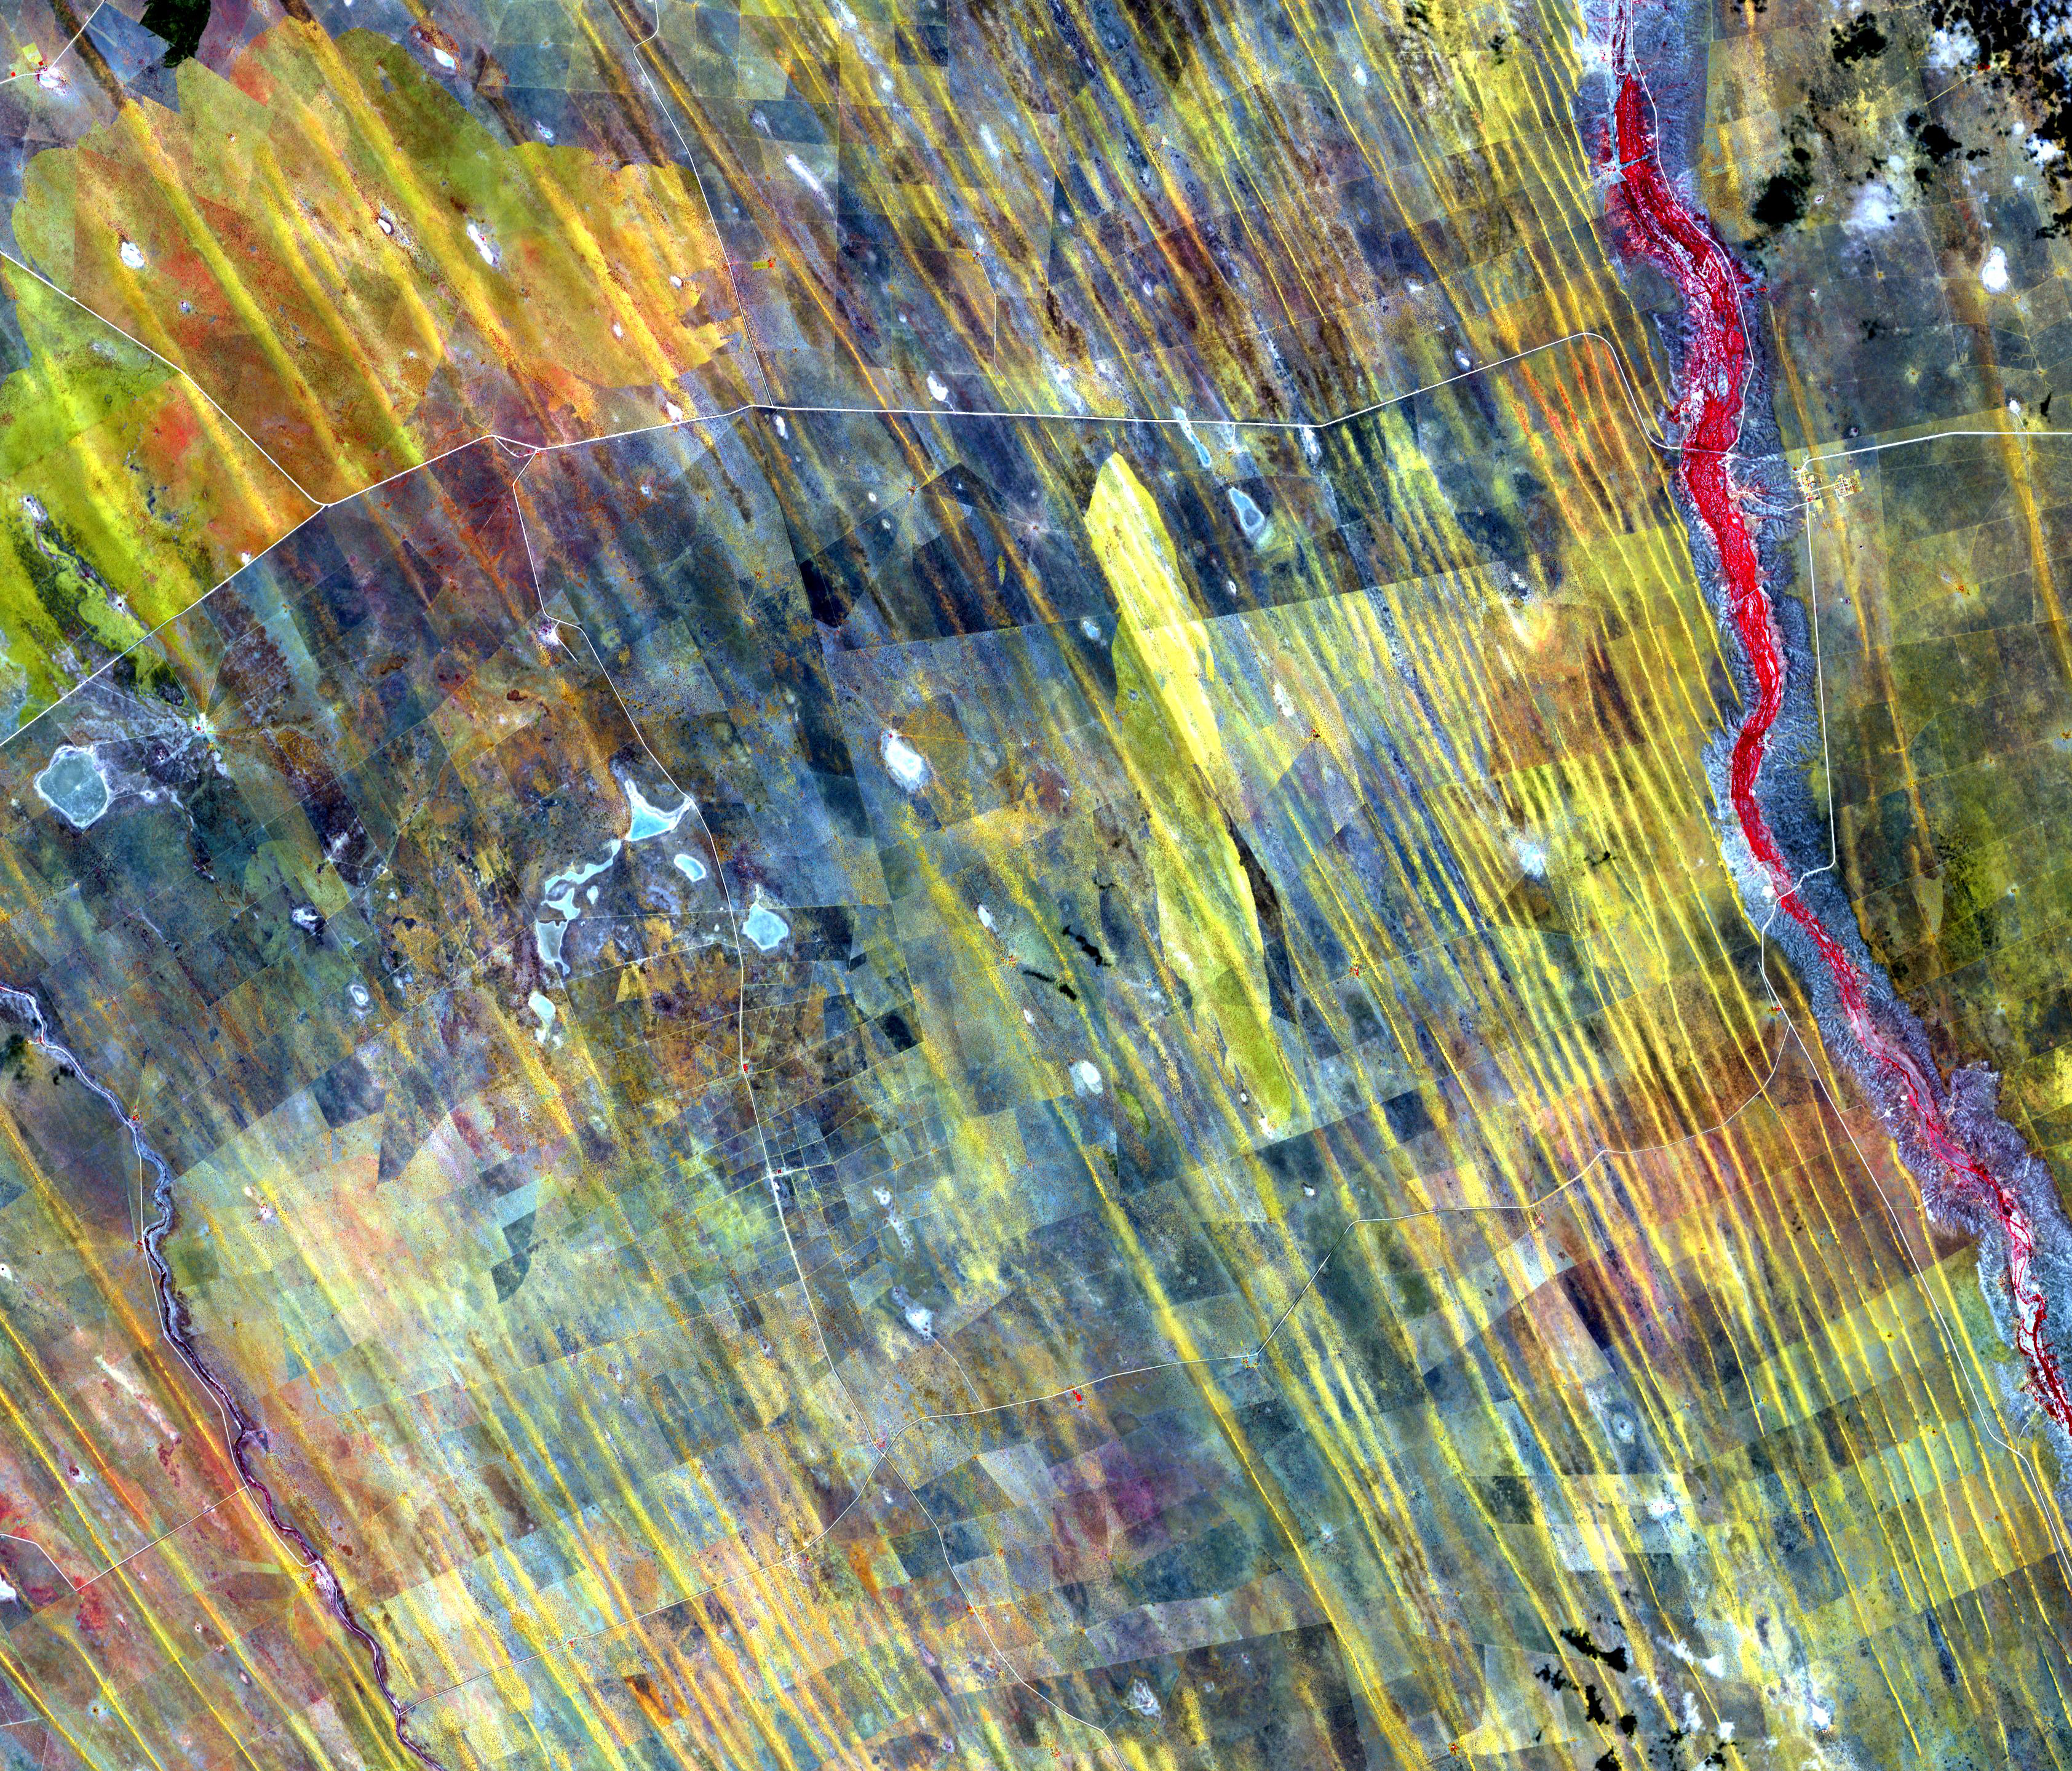

Namibia Dunes

In central Namibia are long straight dunes along the western edge of the Kalahari Desert. Farmers and ranchers wage a constant losing battle with the sand dunes that cover once fertile lands. The image was acquired January 4, 2012, covers an area of 43.2 by 50.1 km, and is located at 23.5 degrees south, 18.7 degrees east.

With its 14 spectral bands from the visible to the thermal infrared wavelength region and its high spatial resolution of about 50 to 300 feet (15 to 90 meters), ASTER images Earth to map and monitor the changing surface of our planet. ASTER is one of five Earth-observing instruments launched Dec. 18, 1999, on Terra. The instrument was built by Japan’s Ministry of Economy, Trade and Industry. A joint U.S./Japan science team is responsible for validation and calibration of the instrument and data products.

The broad spectral coverage and high spectral resolution of ASTER provides scientists in numerous disciplines with critical information for surface mapping and monitoring of dynamic conditions and temporal change. Example applications are monitoring glacial advances and retreats; monitoring potentially active volcanoes; identifying crop stress; determining cloud morphology and physical properties; wetlands evaluation; thermal pollution monitoring; coral reef degradation; surface temperature mapping of soils and geology; and measuring surface heat balance.

The U.S. science team is located at NASA’s Jet Propulsion Laboratory in Pasadena, Calif. The Terra mission is part of NASA’s Science Mission Directorate, Washington.

Credit: NASA/METI/AIST/Japan Space Systems, and U.S./Japan ASTER Science Team